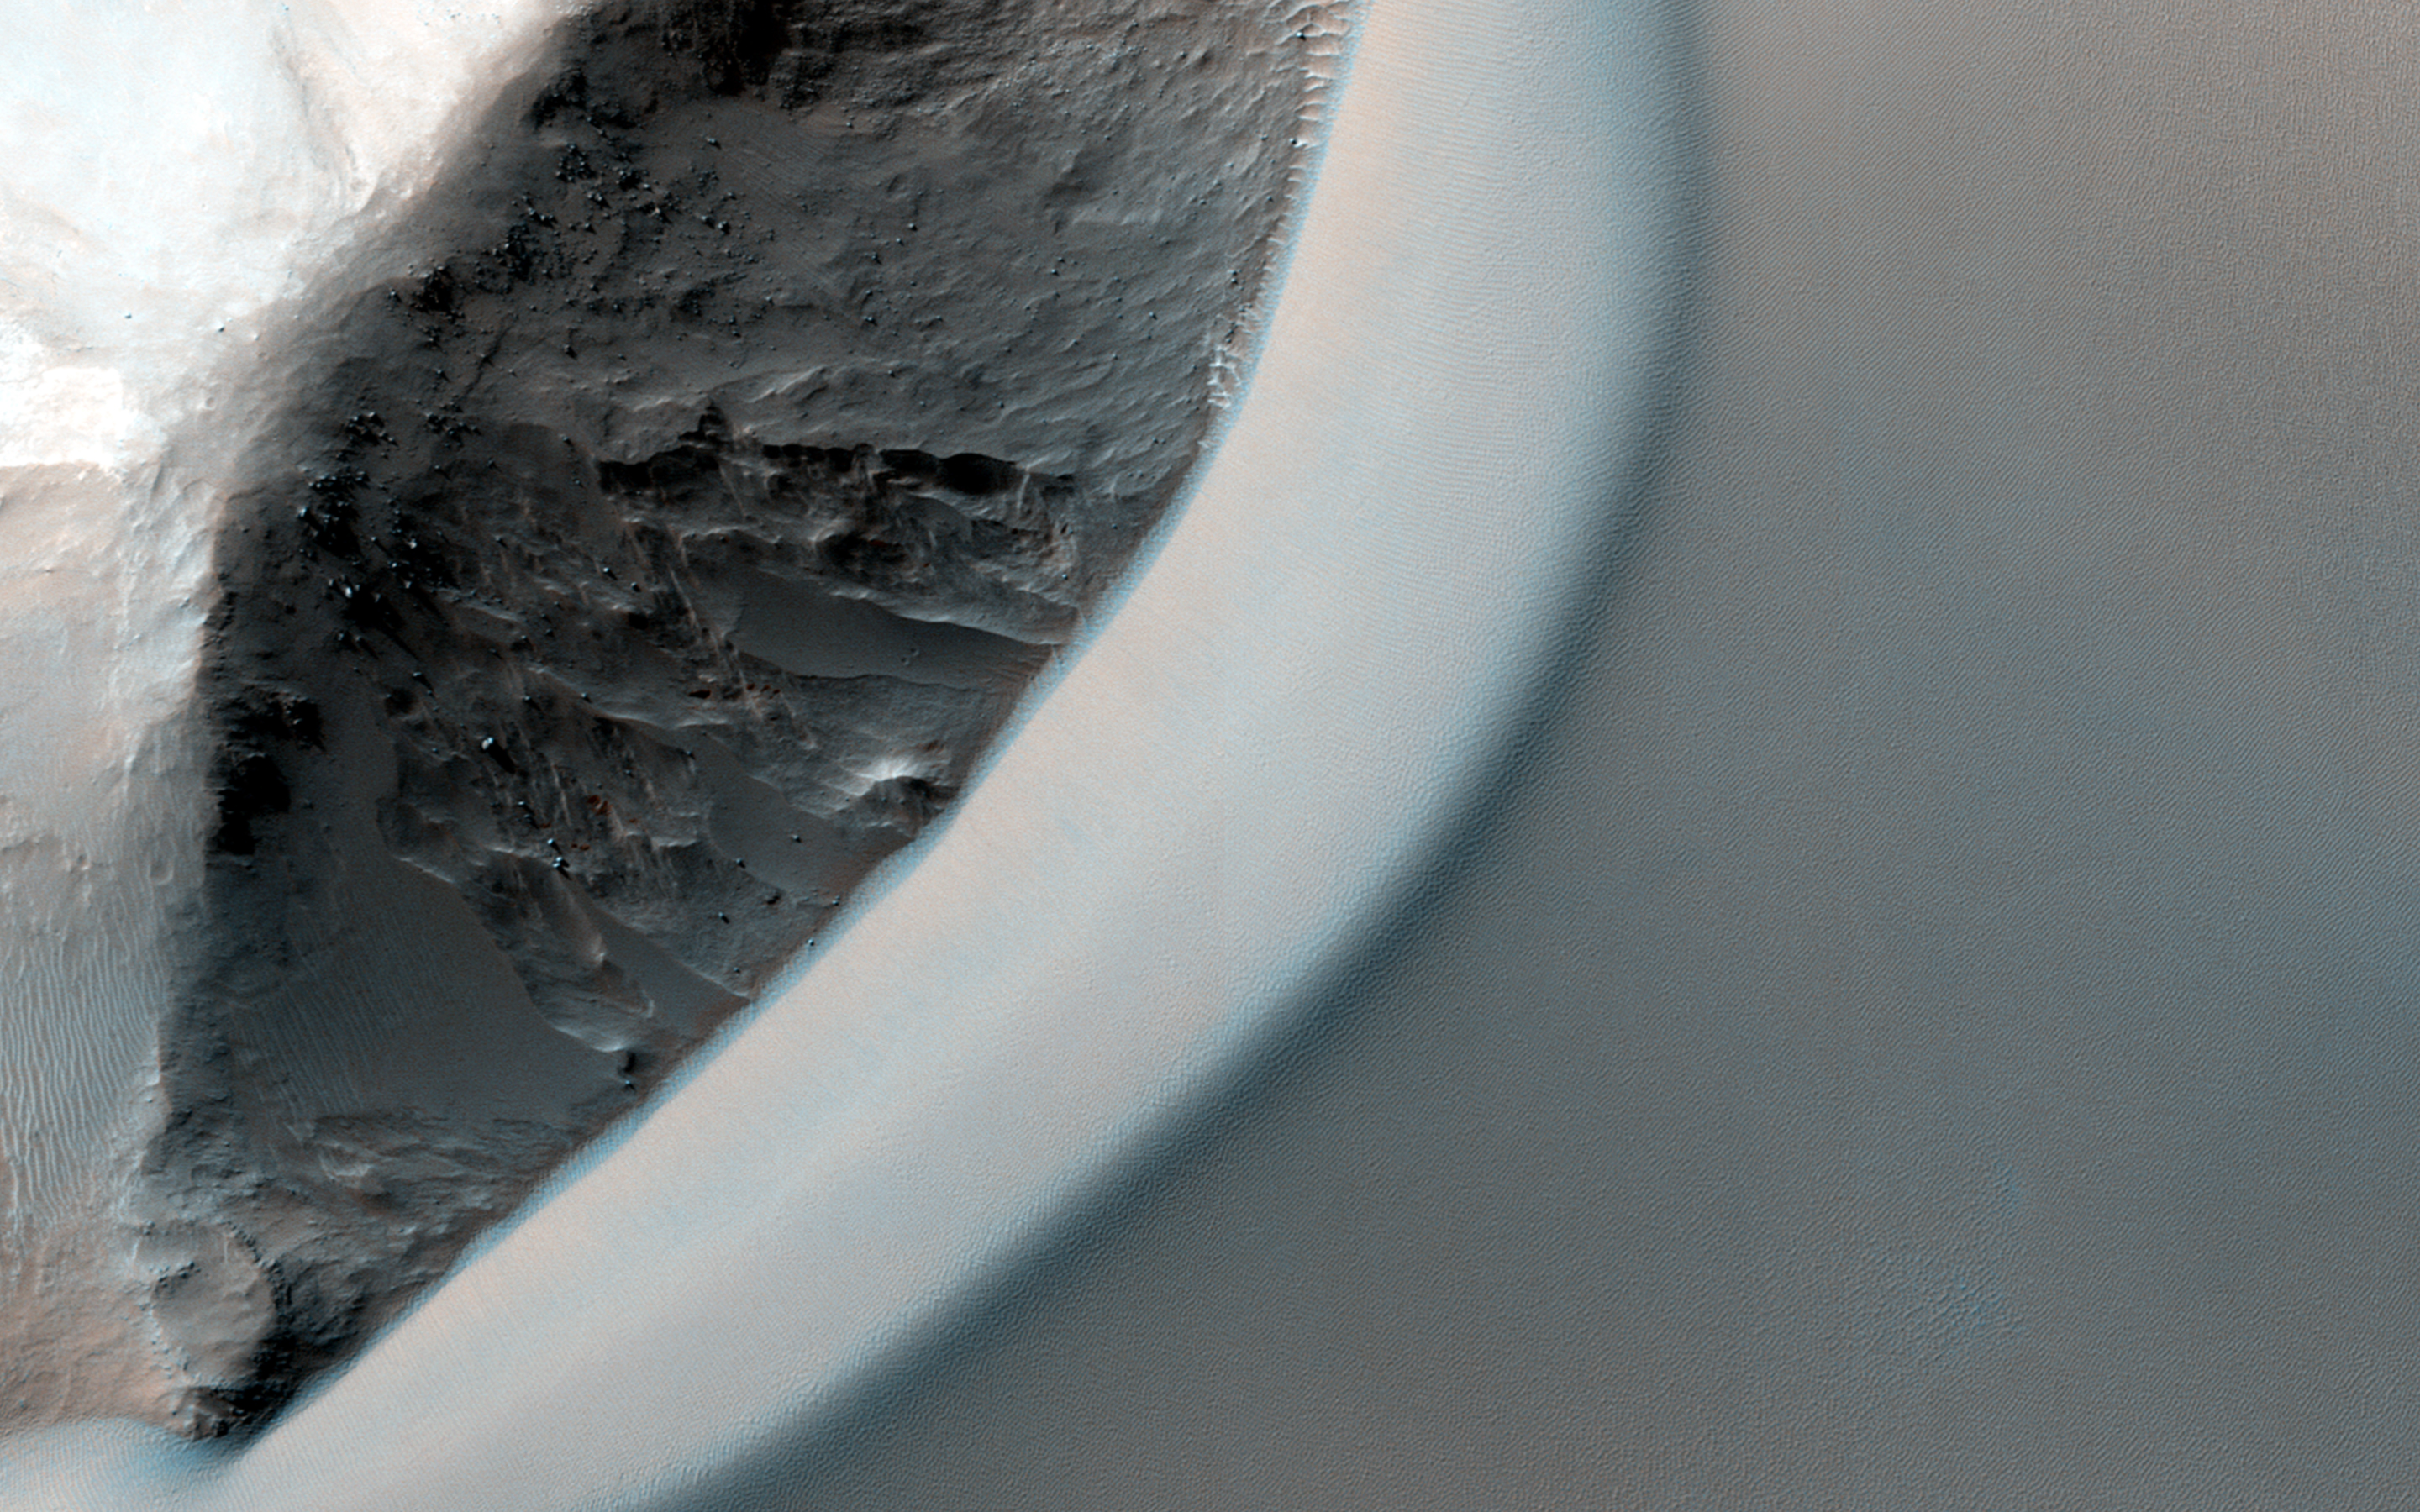

Dunes Streaming through Hills

This dramatic image shows dark rippled bodies of sand, sometimes in the form of dunes, streaming through Ganges Chasma. The floor of the canyon is covered by hills and mesas, perhaps remnants of chaotic terrain that formed from sudden collapse as water was withdrawn to form outflow channels.

The sand moving through (generally from east to west, or upstream) interacts with the topography to make streamlined shapes. A closeup image in enhanced-color shows one hill with a dune piling up to the east.

HiRISE is one of six instruments on NASA’s Mars Reconnaissance Orbiter. The University of Arizona, Tucson, operates the orbiter’s HiRISE camera, which was built by Ball Aerospace & Technologies Corp., Boulder, Colo. NASA’s Jet Propulsion Laboratory, a division of the California Institute of Technology in Pasadena, manages the Mars Reconnaissance Orbiter Project for the NASA Science Mission Directorate, Washington.

Credit: NASA/JPL-Caltech/Univ. of Arizona